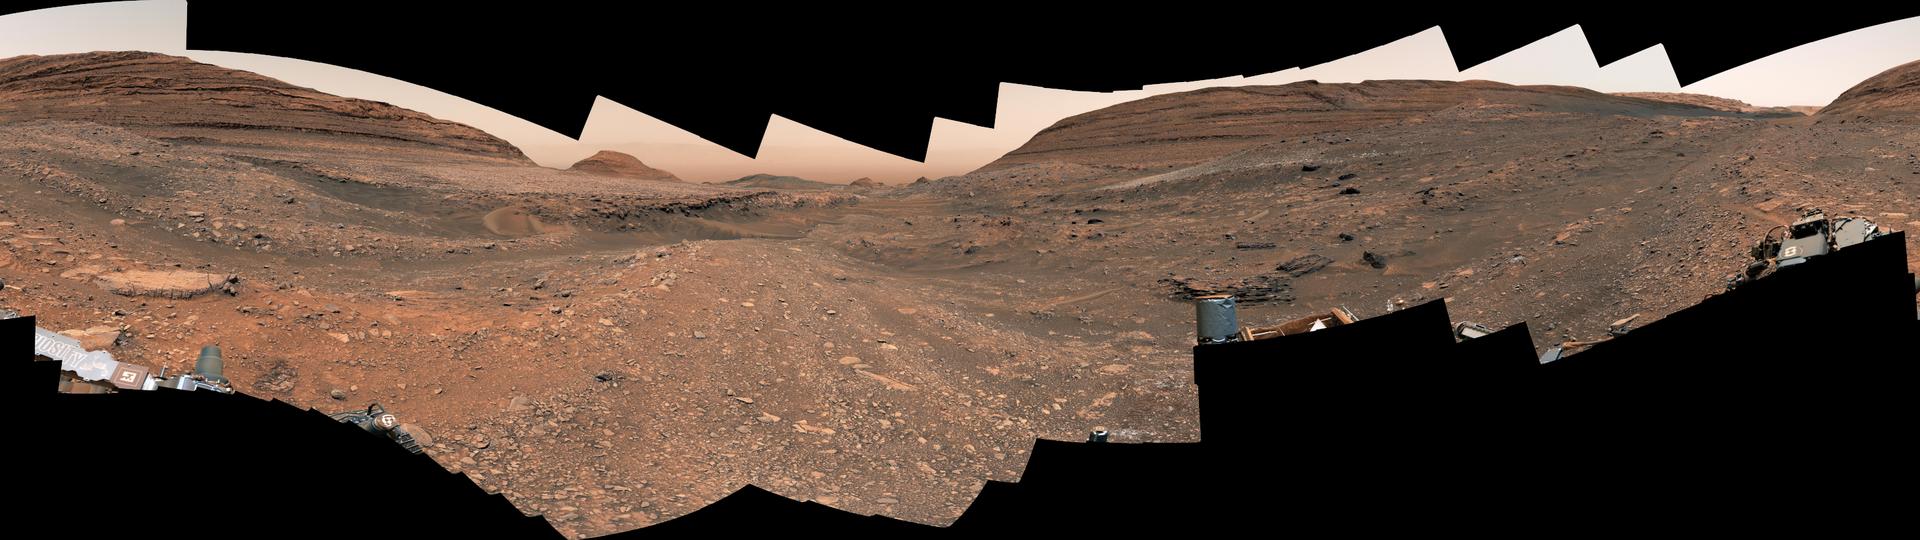

Curiosity’s View Within Gediz Vallis Channel

NASA’s Curiosity Mars rover used its Mast Camera, or Mastcam, to capture this panorama within Gediz Vallis channel on Sept. 21 and 22, 2024, the 4,311st and 4,312nd Martian days, or sols, of the mission.

The panorama is made up of 341 images that were stitched together after being sent back to Earth. The color has been adjusted to match lighting conditions as the human eye would see them on Earth. Curiosity has since exited Gediz Vallis channel and is driving along its western edge, seen at center-left. A field of bright white sulfur stones is visible at center-right; this is where the rover made the first discovery of pure sulfur on Mars by driving over a rock and cracking it open to reveal the yellow crystals inside.

An interactive, annotated 360-degree video lets you explore the panorama.

Curiosity was built by NASA’s Jet Propulsion Laboratory, which is managed by Caltech in Pasadena, California. JPL leads the mission on behalf of NASA’s Science Mission Directorate in Washington.

Credit: NASA/JPL-Caltech/MSSS